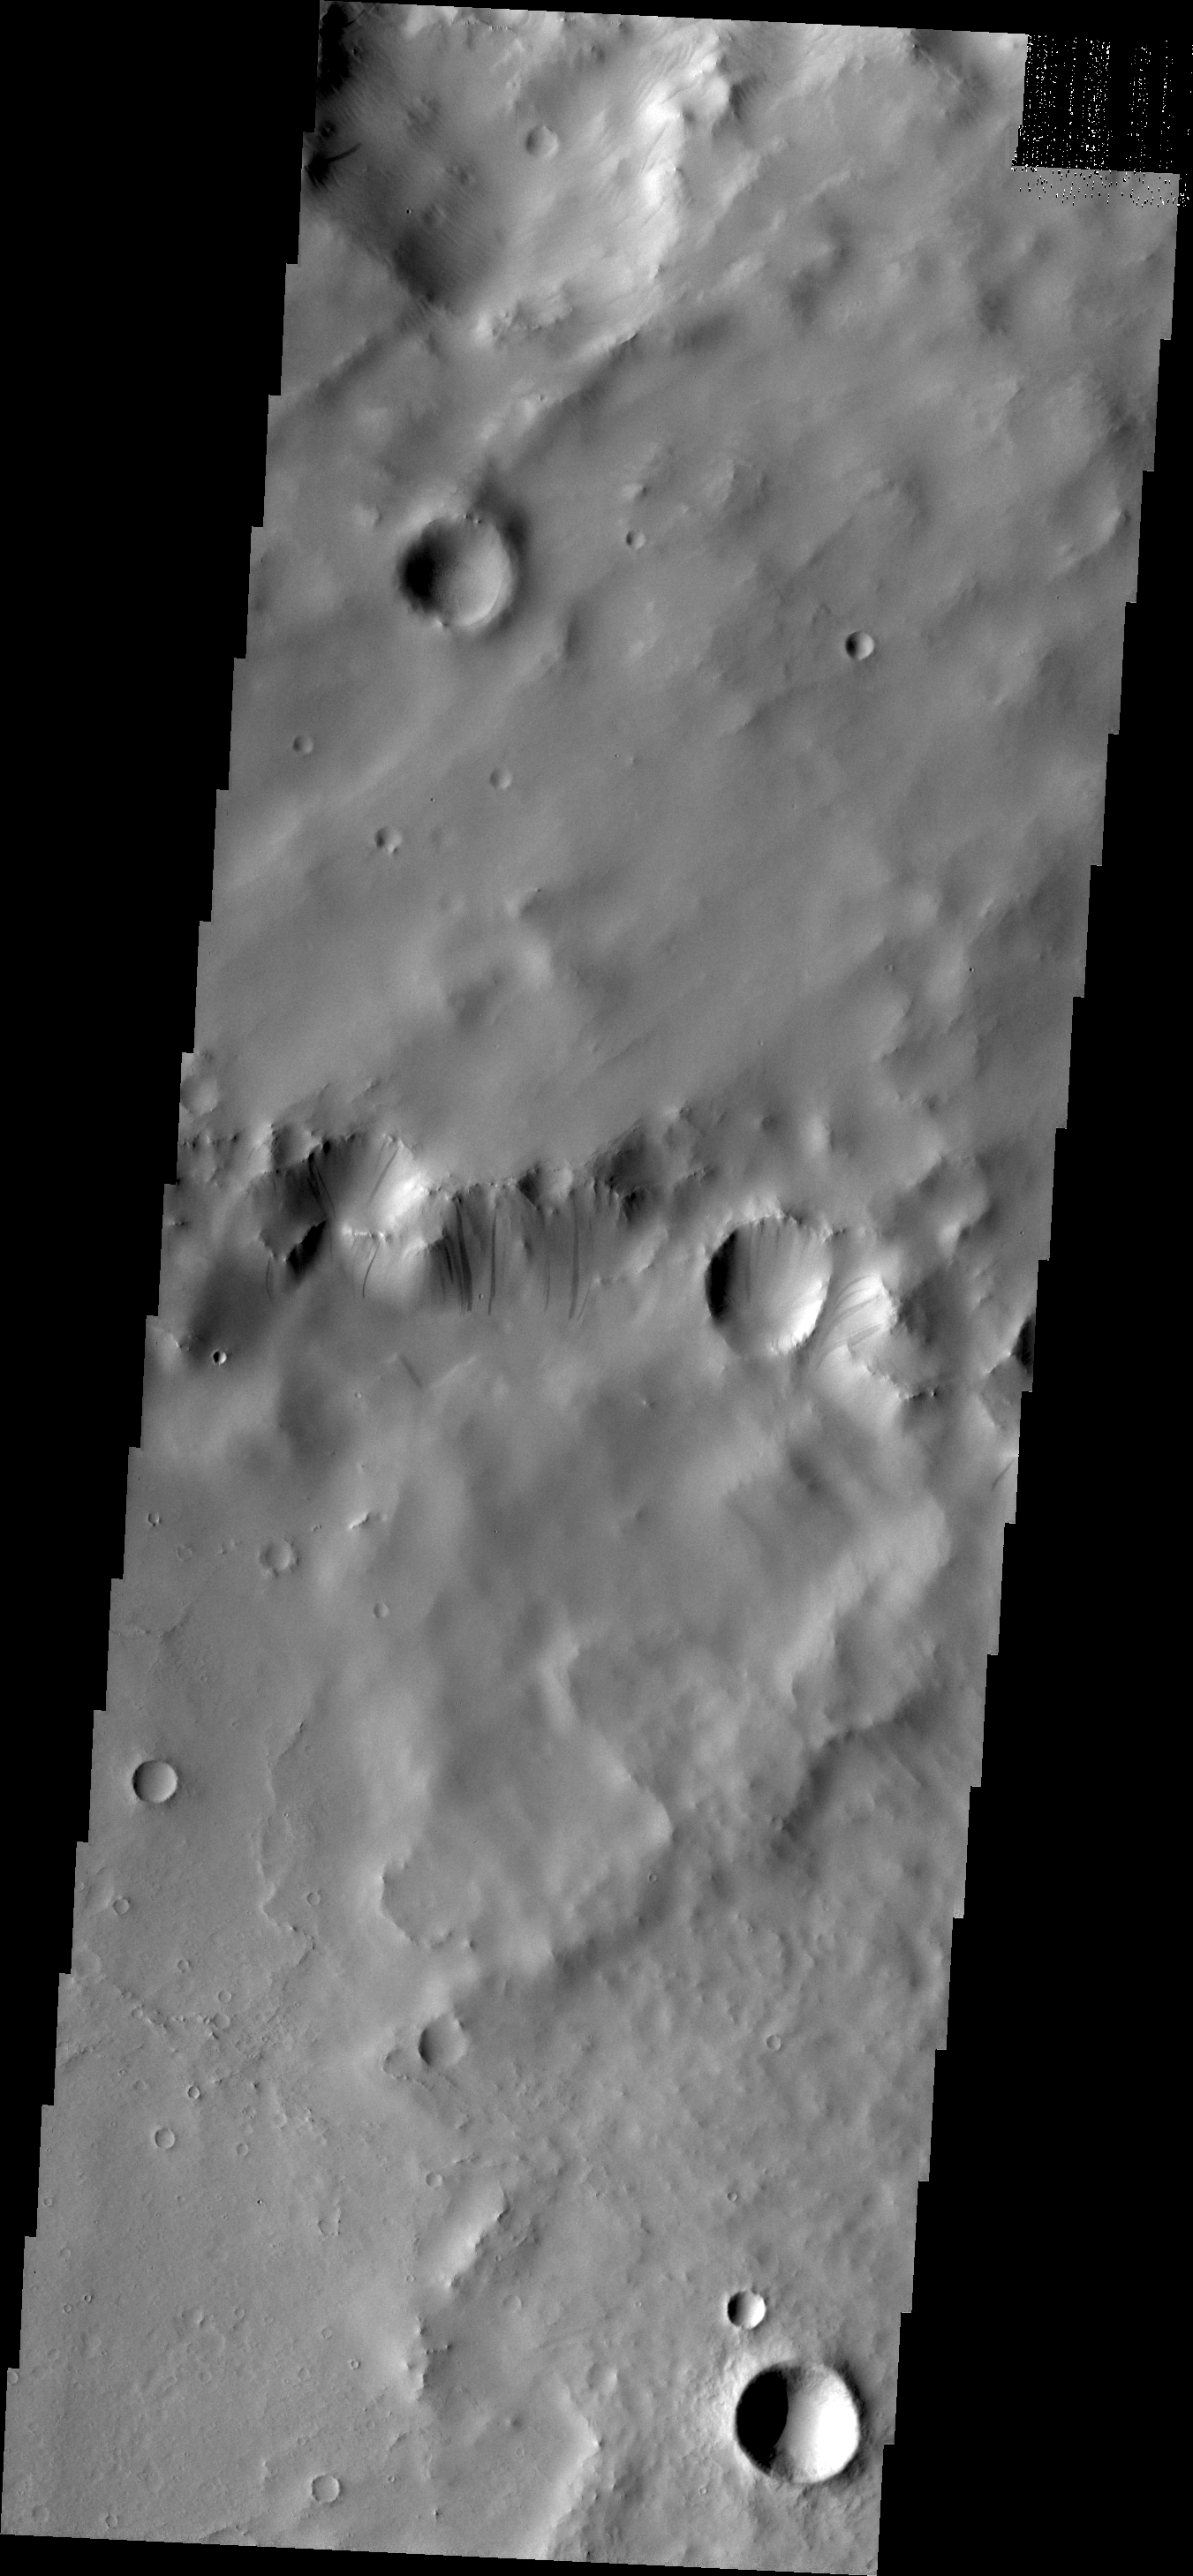

Dark Slope Streaks

Dark streaks mark the slope of this crater rim south of Tikhonravov Crater.

Credit: NASA/JPL/ASU